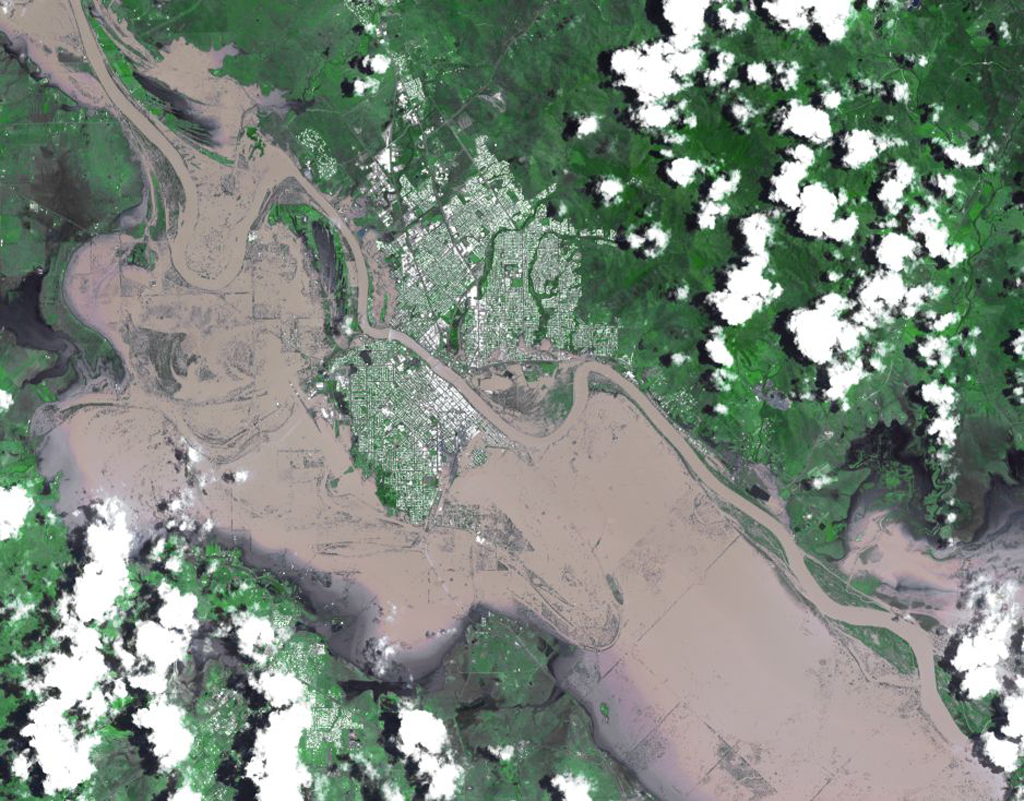

Flooding in Rockhampton, Queensland, Australia

On Jan. 7, 2011, the Advanced Spaceborne Thermal Emission and Reflection Radiometer (ASTER) instrument on NASA’s Terra spacecraft captured this image of the inundated city of Rockhampton, Queensland, Australia. Torrential rains in northeastern Australia caused the Fitzroy River to overflow its banks and flood much of the city and surrounding agricultural lands. Both the airport and major highways are underwater, isolating the city. In this natural color rendition, muddy water is brown, and shallow, clearer water is gray. Vegetation is depicted in various shades of green, and buildings and streets are white. The image is located at 23.3 degrees south latitude, 150.5 degrees east longitude. The image covers an area of 22 by 28.1 kilometers (13.6 by 17.4 miles).

With its 14 spectral bands from the visible to the thermal infrared wavelength region and its high spatial resolution of 15 to 90 meters (about 50 to 300 feet), ASTER images Earth to map and monitor the changing surface of our planet. ASTER is one of five Earth-observing instruments launched Dec. 18, 1999, on Terra. The instrument was built by Japan’s Ministry of Economy, Trade and Industry. A joint U.S./Japan science team is responsible for validation and calibration of the instrument and data products.

The broad spectral coverage and high spectral resolution of ASTER provides scientists in numerous disciplines with critical information for surface mapping and monitoring of dynamic conditions and temporal change. Example applications are: monitoring glacial advances and retreats; monitoring potentially active volcanoes; identifying crop stress; determining cloud morphology and physical properties; wetlands evaluation; thermal pollution monitoring; coral reef degradation; surface temperature mapping of soils and geology; and measuring surface heat balance.

The U.S. science team is located at NASA’s Jet Propulsion Laboratory, Pasadena, Calif. The Terra mission is part of NASA’s Science Mission Directorate, Washington, D.C.

Credit: NASA/GSFC/METI/ERSDAC/JAROS, and U.S./Japan ASTER Science Team